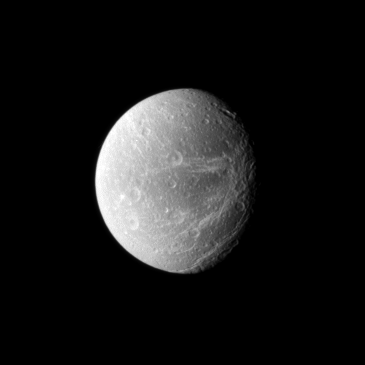

Recalling Voyager

Like the Voyager spacecraft that came before, the Cassini spacecraft chronicles “wispy” terrain on Saturn’s moon Dione.

See PIA10560 to view another image of these bright fractures on the moon’s trailing hemisphere. This view looks toward the area between the Saturn-facing side and trailing hemisphere of Dione (1,123 kilometers, or 698 miles across). North is up.

The image was taken in visible light with the Cassini spacecraft narrow-angle camera on Dec. 26, 2009. The view was acquired at a distance of approximately 1 million kilometers (621,000 miles) from Dione and at a Sun-Dione-spacecraft, or phase, angle of 42 degrees. Image scale is 6 kilometers (4 miles) per pixel.

The Cassini-Huygens mission is a cooperative project of NASA, the European Space Agency and the Italian Space Agency. The Jet Propulsion Laboratory, a division of the California Institute of Technology in Pasadena, manages the mission for NASA’s Science Mission Directorate, Washington, D.C. The Cassini orbiter and its two onboard cameras were designed, developed and assembled at JPL. The imaging operations center is based at the Space Science Institute in Boulder, Colo.

Credit: NASA/JPL/Space Science Institute